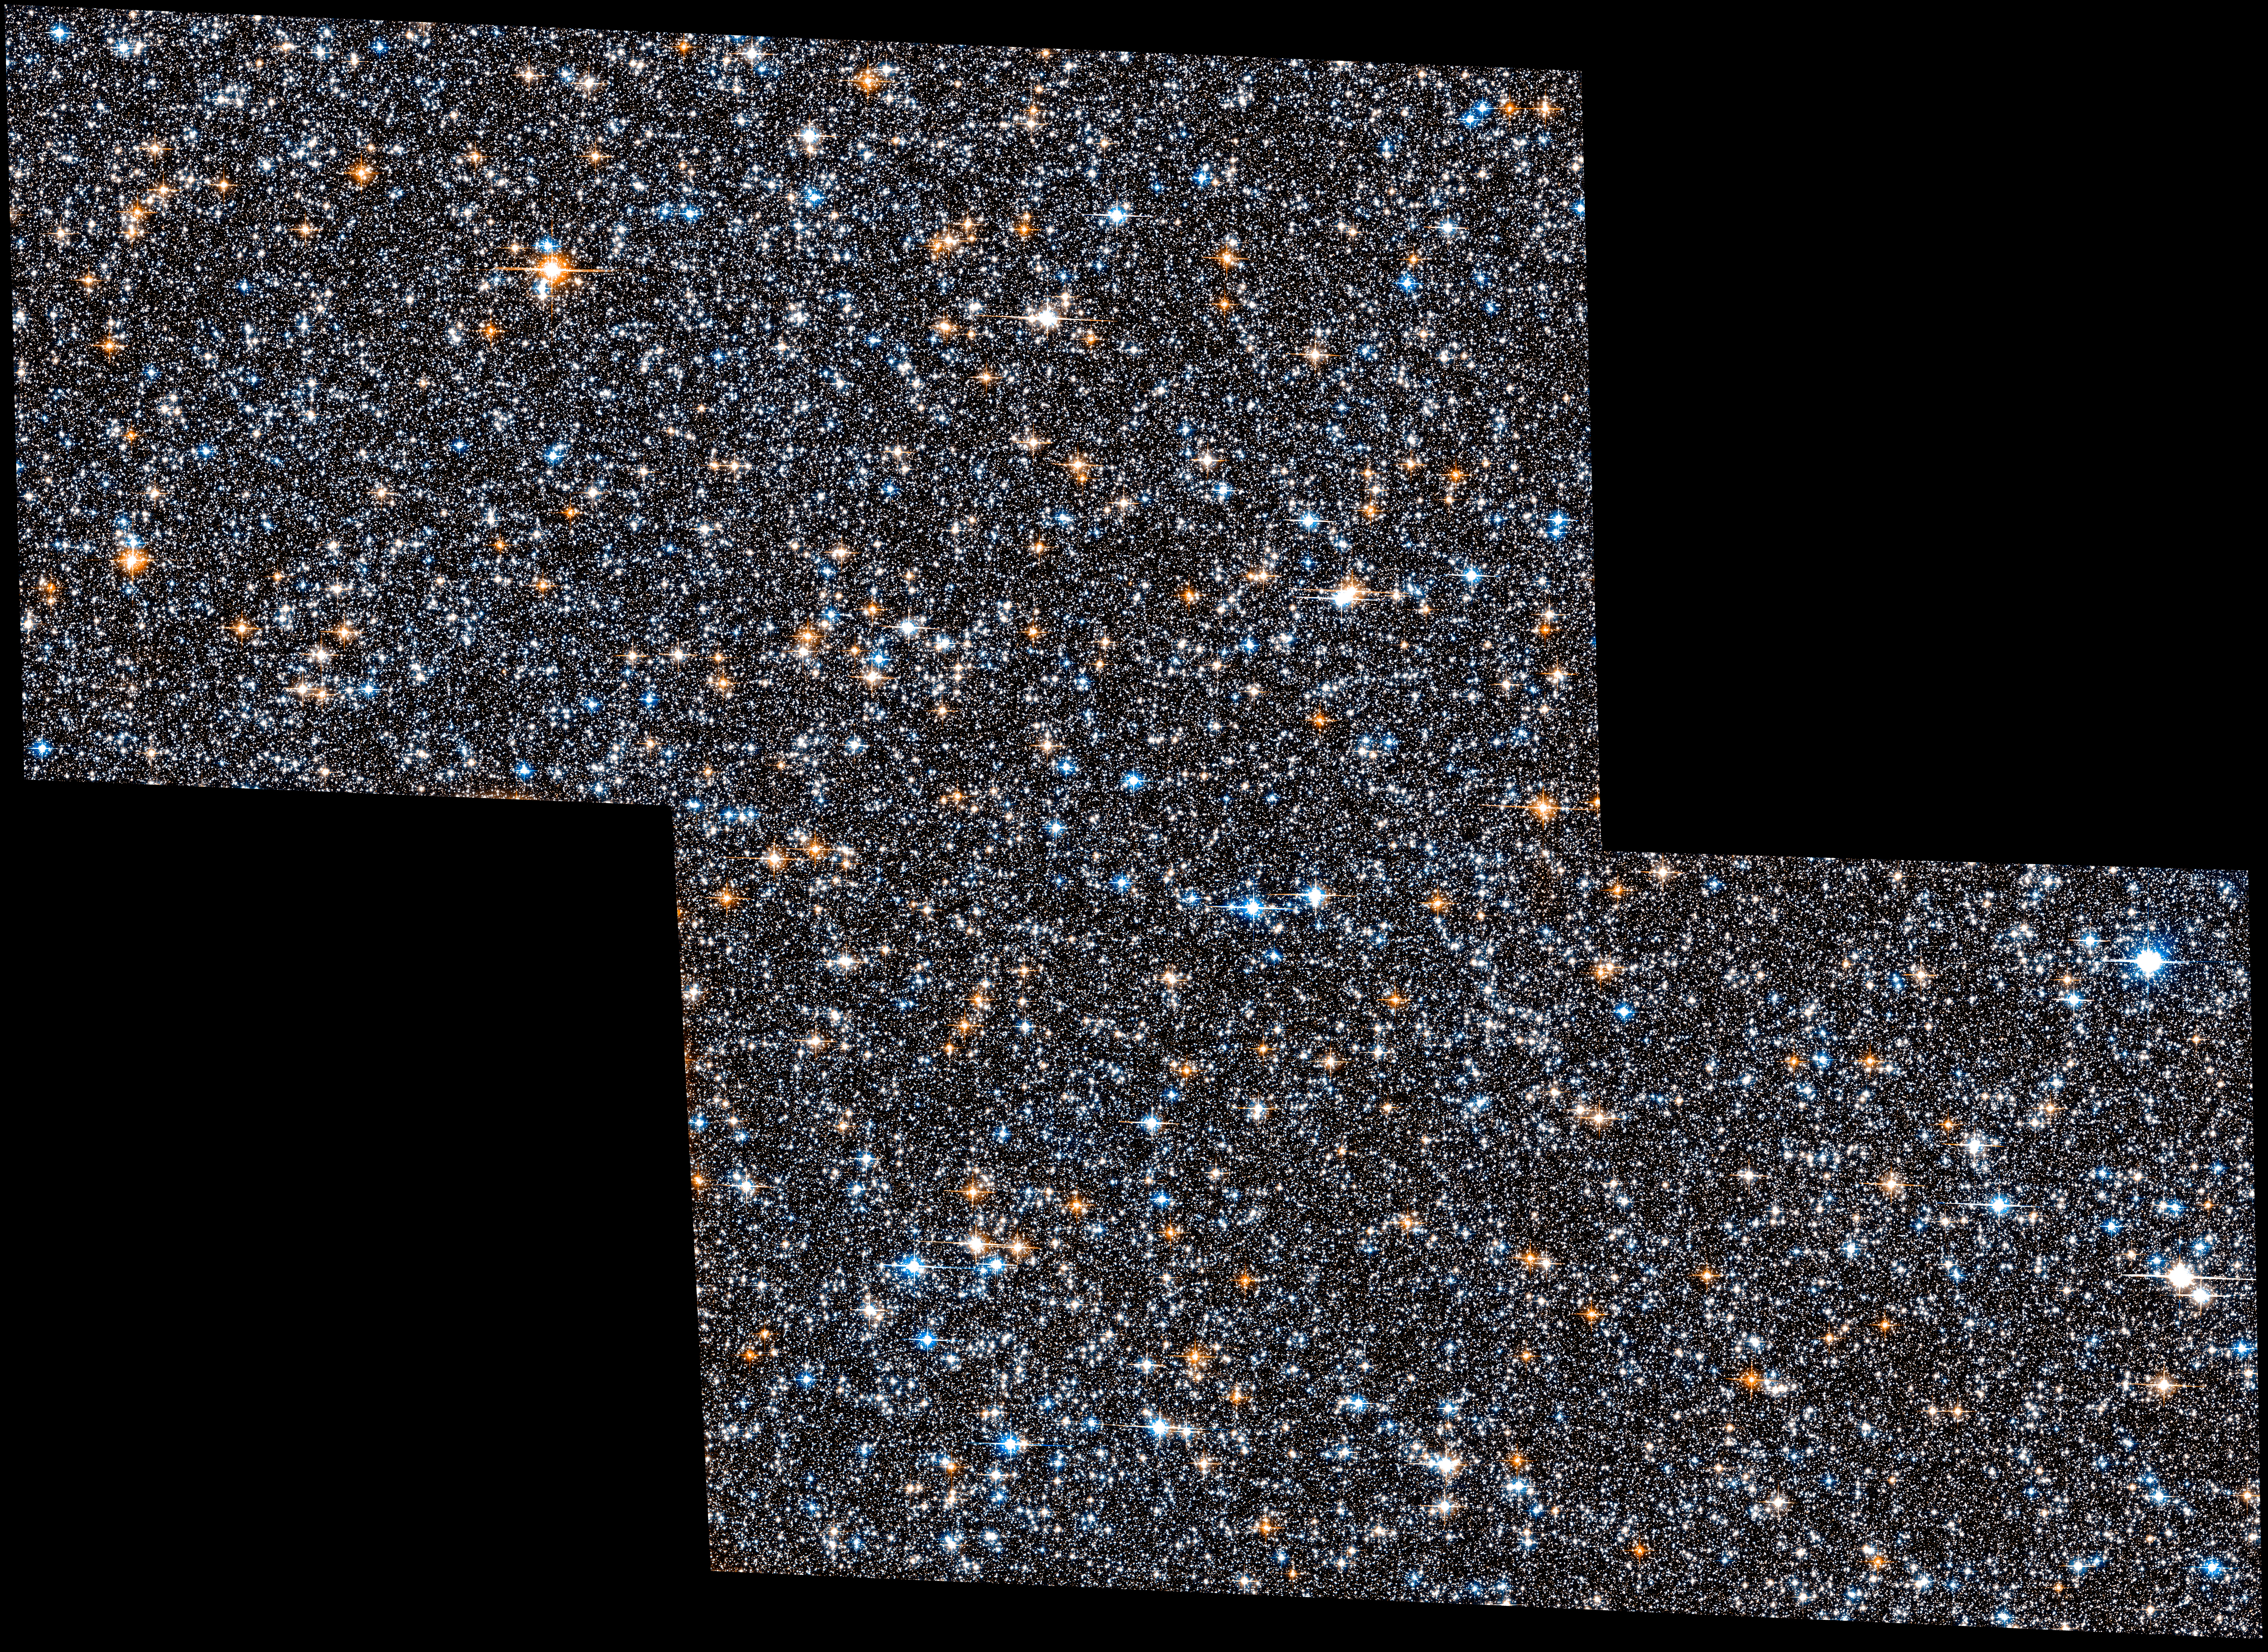

Hubble View of Entire SWEEPS Field

This Hubble Space Telescope image shows a dense collection of stars crammed together in the Milky Way galaxy's ancient central hub. The region surveyed represents one entire field of the Sagittarius Window Eclipsing Extrasolar Planet Search (SWEEPS) program. The region is 26,000 light-years away.

Studying the stars in this field, astronomers identified for the first time 70 white dwarfs, the fading embers of sun-like stars. These ancient, dead stars hold information on the galaxy's infancy.

Hubble's Advanced Camera for Surveys made the observations in 2004 and 2011-2013.

Credit: NASA, ESA, A. Calamida and K. Sahu (STScI), and the SWEEPS Science Team